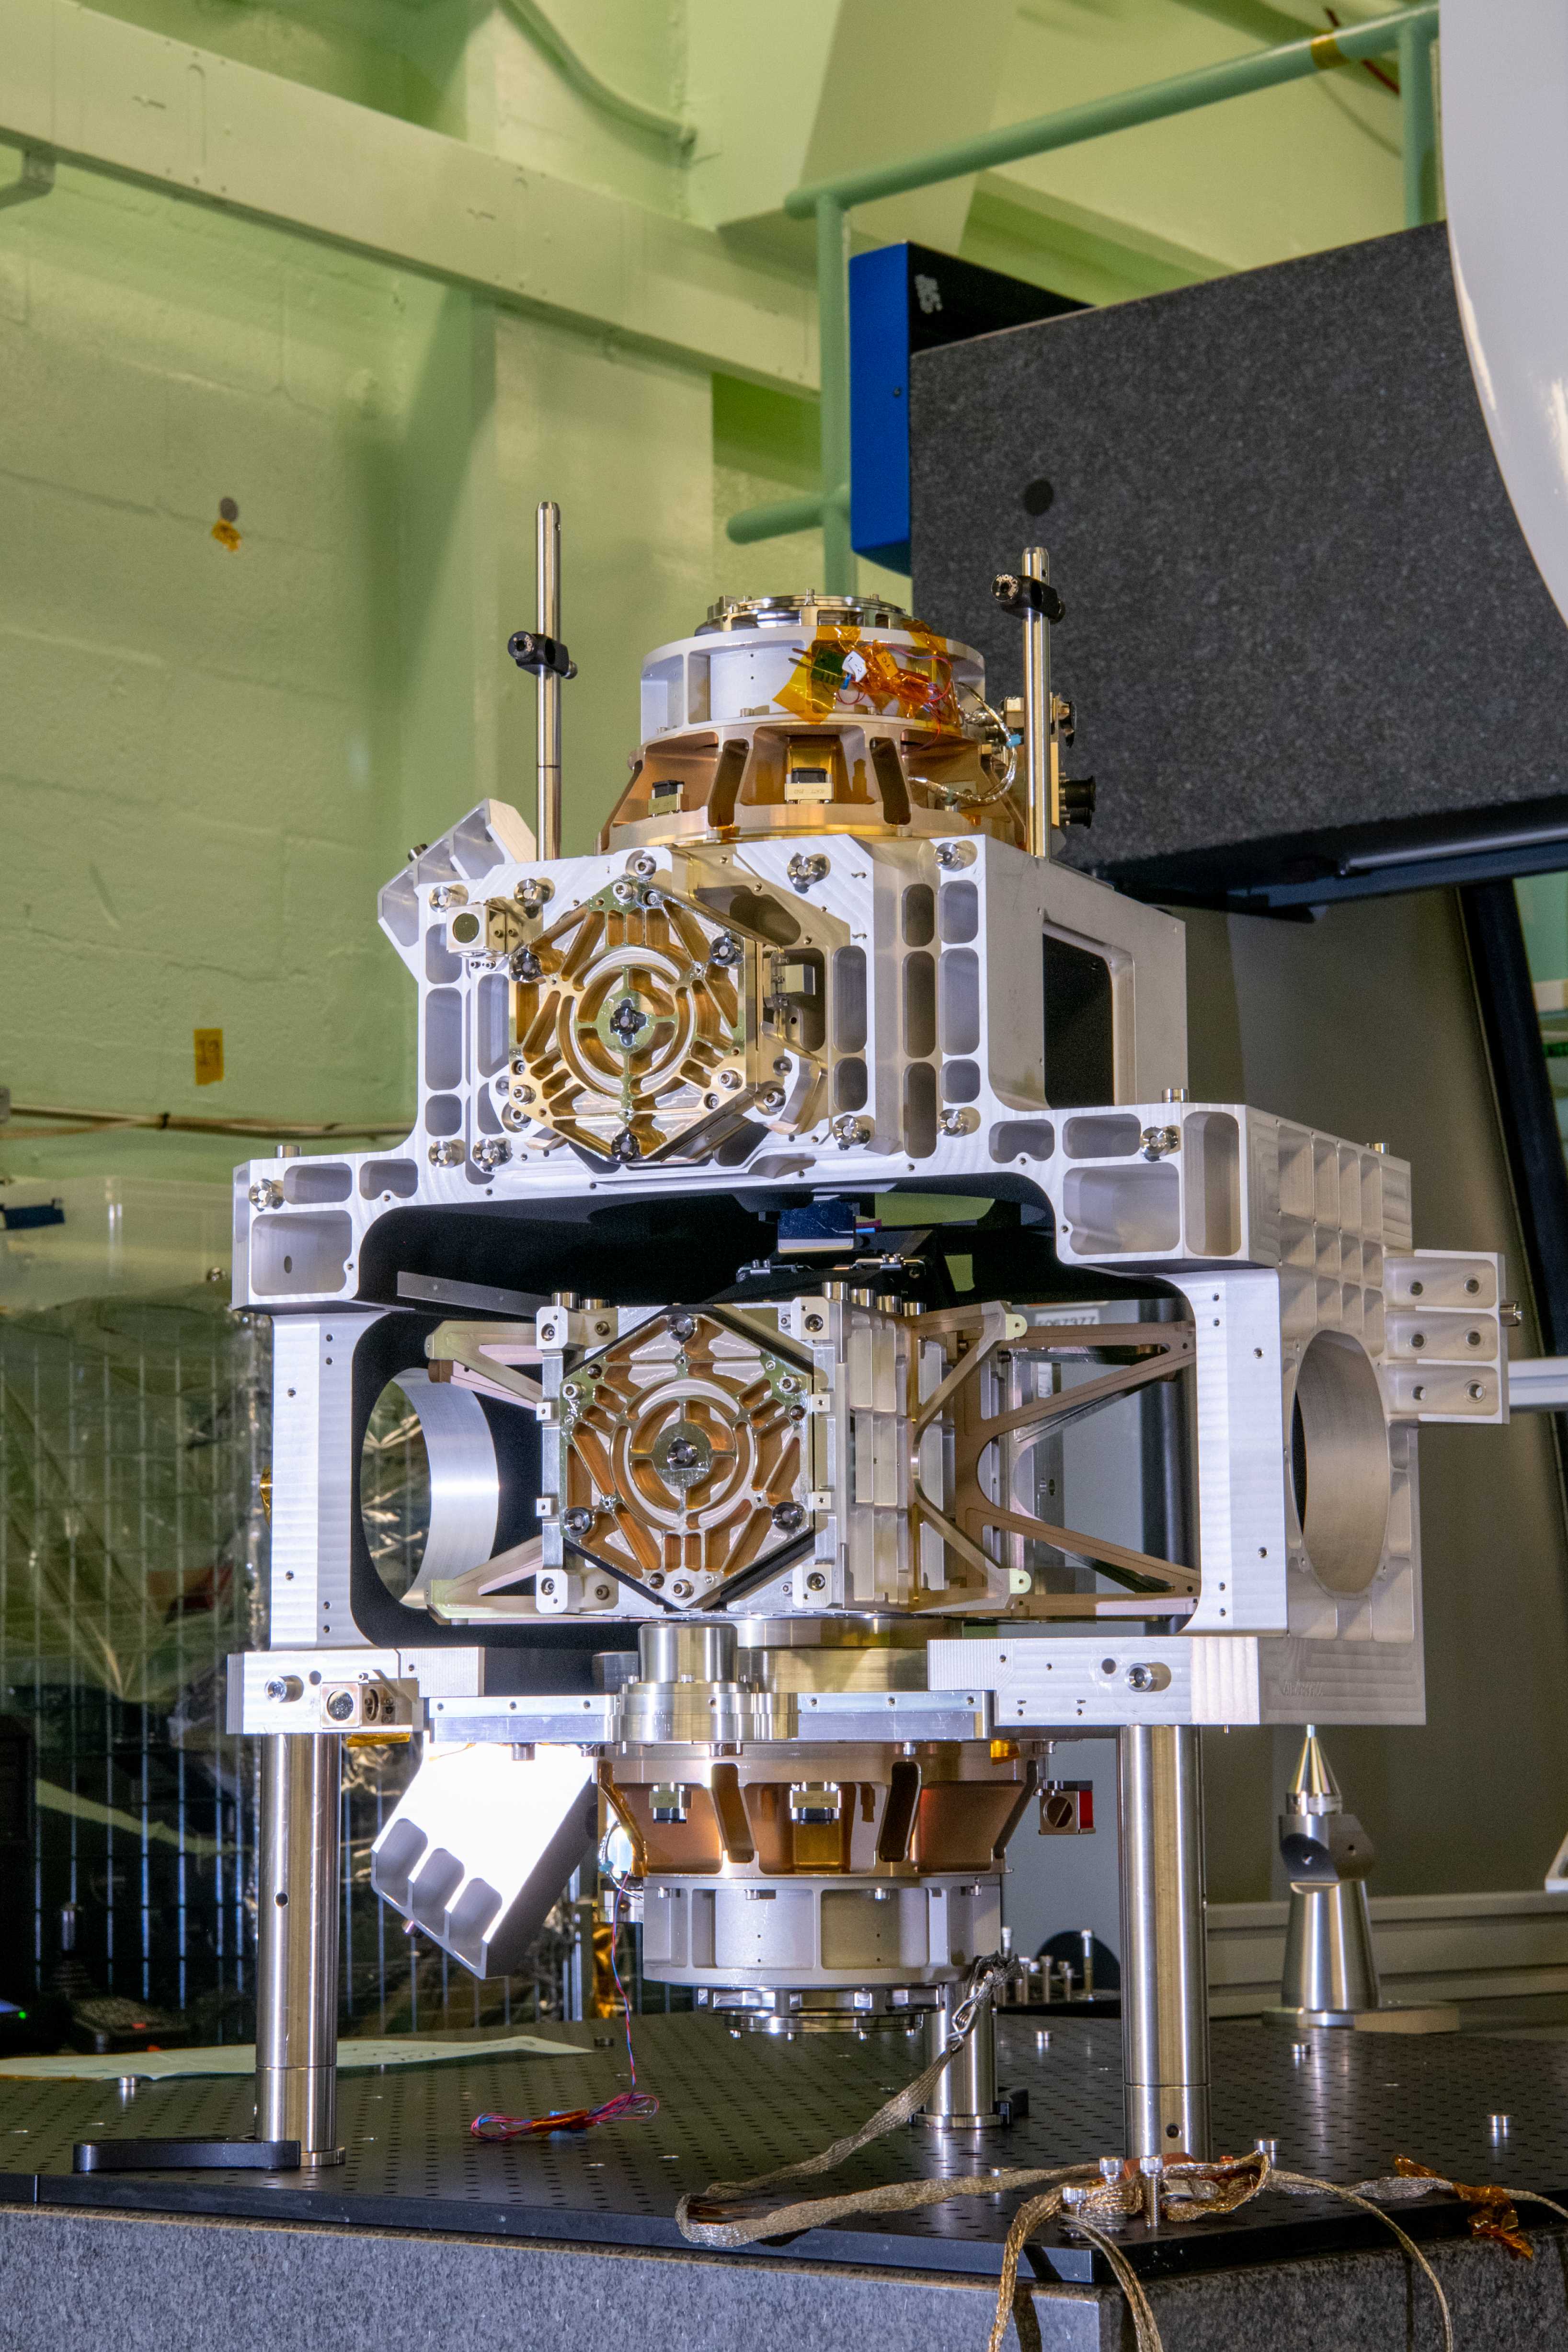

OCI Main Optics Bench with Collimator Slit Assembly Installed

The Ocean Color Instrument (OCI) Main Optics Bench (MOB) is integrated with the Collimator Slit Assembly (CSA). The CSA is installed to measure the height, width, and depth of the hardware using a Coordinate Measurement Machine. OCI is a highly advanced optical spectrometer that will be used to measure properties of light over portions of the electromagnetic spectrum. It will enable continuous measurement of light at finer wavelength resolution than previous NASA satellite sensors, extending key system ocean color data records for climate studies. OCI is PACE's (Plankton, Aerosol, Cloud, ocean Ecosystem) primary sensor built at Goddard Space Flight Center in Greenbelt, MD.

Credit: NASA/Desiree Stover